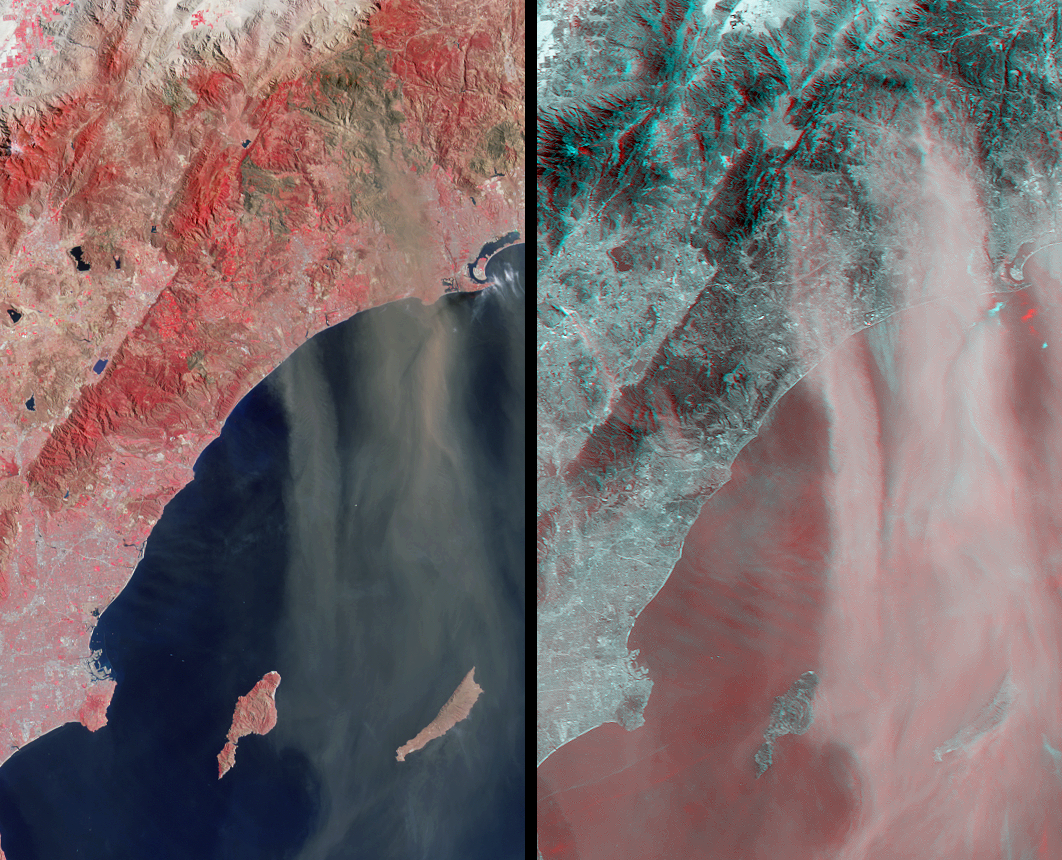

Airborne Dust and Ash over Southern California

The Santa Ana winds that typically blow through Southern California during late fall and winter swept large amounts of dust and ash across the skies of San Diego and over the Pacific Ocean on November 27, 2003. The intense brush fires that had swept through the foothills of this region in October left soils exposed and vulnerable to such strong winds.

In this image pair from the Multi-angle Imaging SpectroRadiometer (MISR), a false-color nadir image (left) highlights the burnt areas, while a 3-D stereo anaglyph image (right) accentuates the dust and indicates the relative height above the surface of the dust and ash blown aloft from the hills that were burnt. The two images cover the same area and have been oriented with north toward the left in order to facilitate stereo viewing. Burnt areas appear in brown hues and highly vegetated areas appear red in the left-hand view, which was constructed with near-infrared, green and blue band data from MISR’s vertical-viewing (nadir) camera. The accentuation of the dust and ash plumes in the anaglyph is due to the use of imagery from two of MISR’s oblique-viewing cameras. Here, red band data from MISR’s 70° forward-viewing and 60° forward-viewing cameras are displayed as red and green/blue, respectively. The anaglyph makes it possible to see height variations of the surface terrain, dust and ash plumes, and a few high clouds, but height variations can only be observed in 3-D with the aid of red/blue glasses. Information on ordering glasses can be found at

The Multi-angle Imaging SpectroRadiometer observes the daylit Earth continuously and every 9 days views the entire globe between 82° north and 82° south latitude. These data products were generated from a portion of the imagery acquired during Terra orbit 20976. The panels cover an area of about 144 kilometers x 237 kilometers, and use data from blocks 64 to 65 within World Reference System-2 path 40.

MISR was built and is managed by NASA’s Jet Propulsion Laboratory, Pasadena, CA, for NASA’s Office of Earth Science, Washington, DC. The Terra satellite is managed by NASA’s Goddard Space Flight Center, Greenbelt, MD. JPL is a division of the California Institute of Technology.

Credit: NASA/JPL